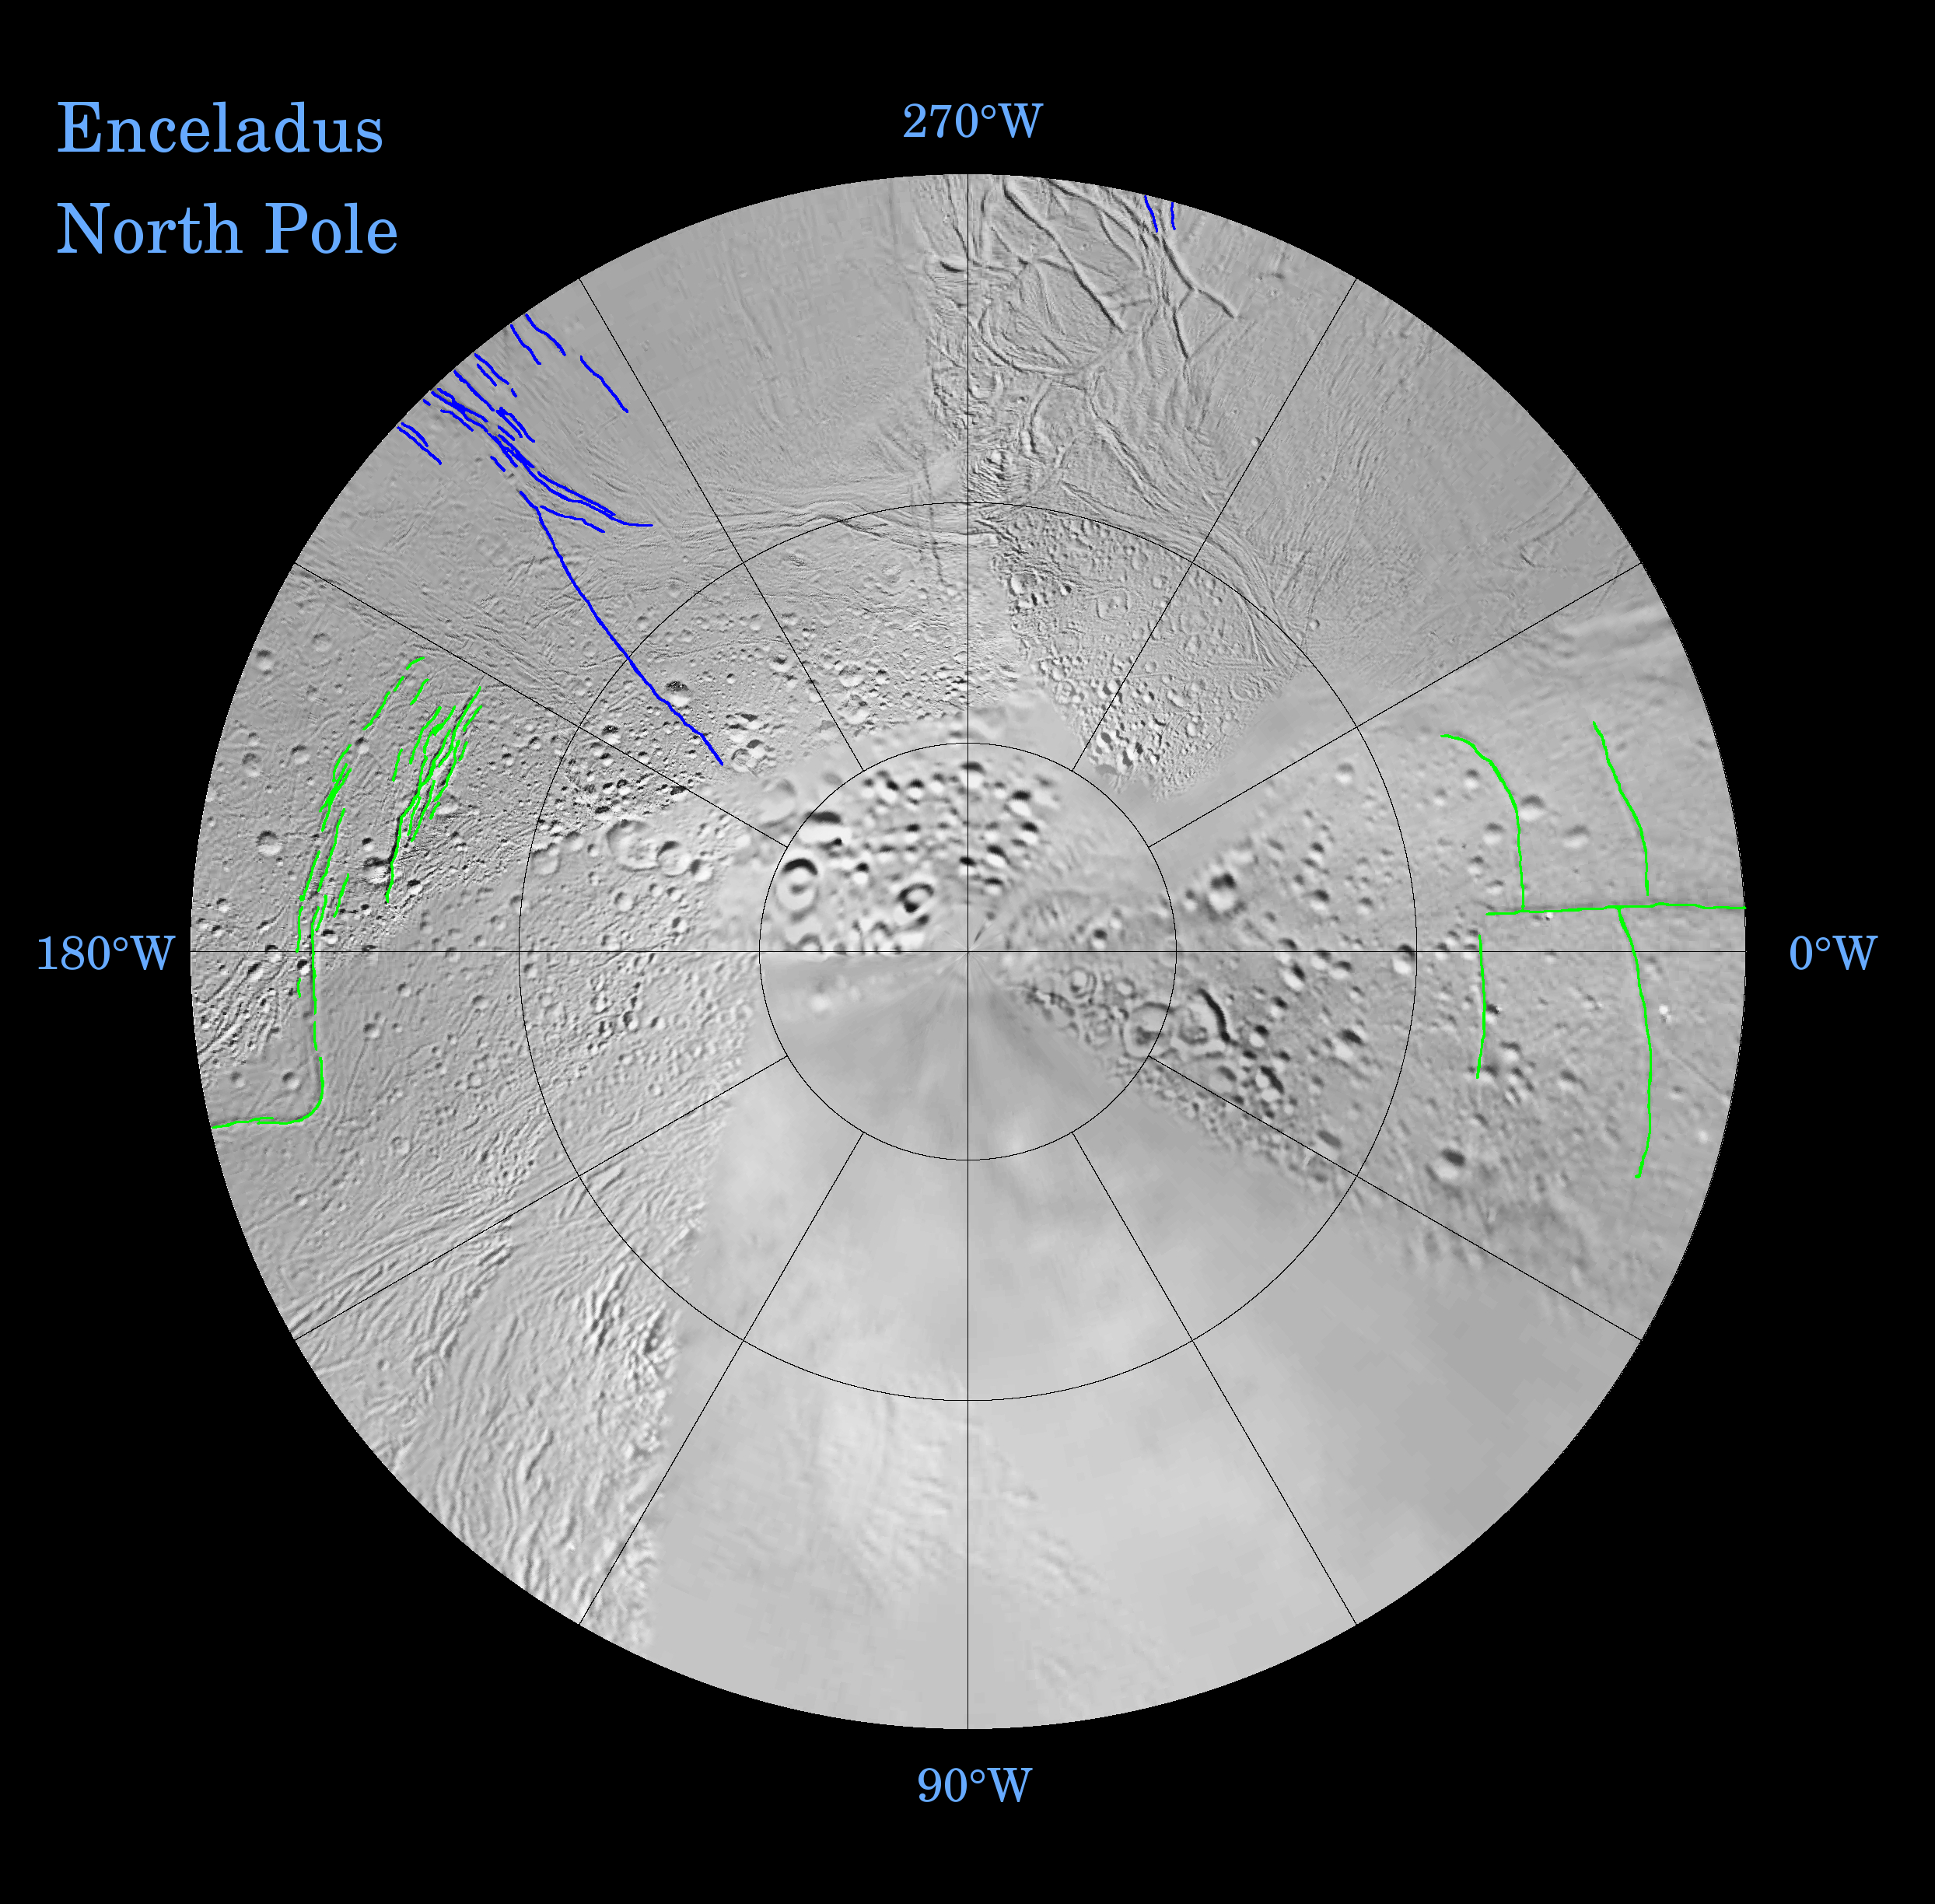

Enceladus: Global Patterns of Fracture (Northern Polar Projection)

Fractures on the surface of Enceladus record a long and complex history of tectonic activity. Many of the geologically youngest fractures define remarkably systematic patterns relative to Enceladus’ axis of rotation, as well as to its tidal orientation (that is, the longitudes that point toward and away from Saturn).

These fracture patterns offer clues to global changes of shape that the satellite has undergone over time, possibly in response to tidal forces exerted by Saturn or as a result of changes in the internal structure of the icy moon. Some of the most prominent global patterns of fracture are delineated in color in the northern hemisphere map shown here. This map is being released along with a southern polar projection map (See PIA07722).

This map is a polar stereographic projection that was mosaicked from the best-available Cassini and Voyager clear-filter images. The map is centered on the north pole and coverage extends to the equator. Gridlines show latitude and longitude in 30-degree increments. The same maps are available without colored fracture lines; see PIA07719 and PIA07720.

Terrain near the north pole is among the most heavily cratered and oldest on the surface of Enceladus. The conspicuously fractured southern polar region (PIA07722) is nearly devoid of impact craters, making this terrain among the youngest on the moon’s surface.

A unique feature of the south polar terrains is that broad networks of folded or kinked fractures can be found throughout the region. A prominent “chain” of these fractures (marked in red in the south polar map) abruptly separates the youthful south polar terrains from the older terrains that lie closer to the equator and appears to encircle the south pole near about 55-degrees south latitude.

The wavy boundary of the south polar terrain is interrupted in numerous places by Y-shaped, or funnel-shaped, discontinuities that curve and taper northward. Well-developed examples of the funnel-shaped discontinuities appear to transition to systems of north-south trending surface cracks (marked in blue).

These north-south trending cracks are best explained as if they formed in response to tension stresses that are parallel to lines of latitude. Such extensional “hoop stresses” would be expected to develop if the equator became wider, perhaps in response to a change in the moon’s spin rate.

Globally systematic patterns of fracture on Enceladus occur in ancient, cratered terrain as well as youthful terrain. Shown in green on the maps — and particularly apparent in the northern hemisphere projection — are roughly orthogonal (or perpendicular) systems of north-south and east-west trending fractures that formed quite close to the tidal axis of Enceladus. The moon’s tidal axis is a line extending from 0-degrees longitude to 180-degrees longitude. Such orthogonal fractures might have formed in response to tidal stresses exerted on Enceladus by Saturn.

The Cassini-Huygens mission is a cooperative project of NASA, the European Space Agency and the Italian Space Agency. The Jet Propulsion Laboratory, a division of the California Institute of Technology in Pasadena, manages the mission for NASA’s Science Mission Directorate, Washington, D.C. The Cassini orbiter was designed, developed and assembled at JPL.

Credit: NASA/JPL/Space Science Institute